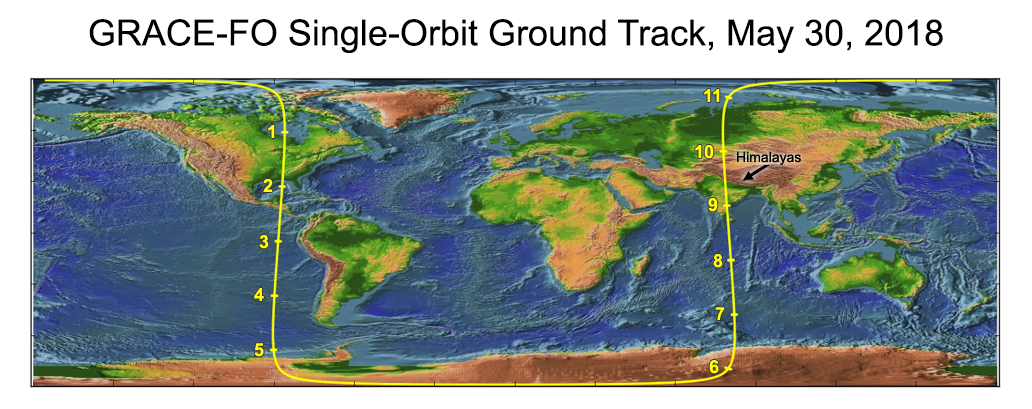

Recently Launched Twin Satellites Create ‘The Himalaya Plot’

Annotated Image

GRACE-FO has completed its first mission phase and demonstrated the performance of the precise ranging system that enables its measurements of how mass migrates around Earth.

Along the satellites’ ground track (top), the inter-spacecraft distance between them changes as the mass distribution underneath (i.e., from mountains, etc.) varies. The small changes measured by the Microwave Ranging Instrument (middle) agree well with topographic features along the orbit (bottom).

GRACE-FO continues a successful partnership between NASA and Germany’s GFZ, with participation by the German Aerospace Center (DLR). JPL manages the mission for NASA’s Science Mission Directorate in Washington.

Credit: NASA/JPL-Caltech/GFZ